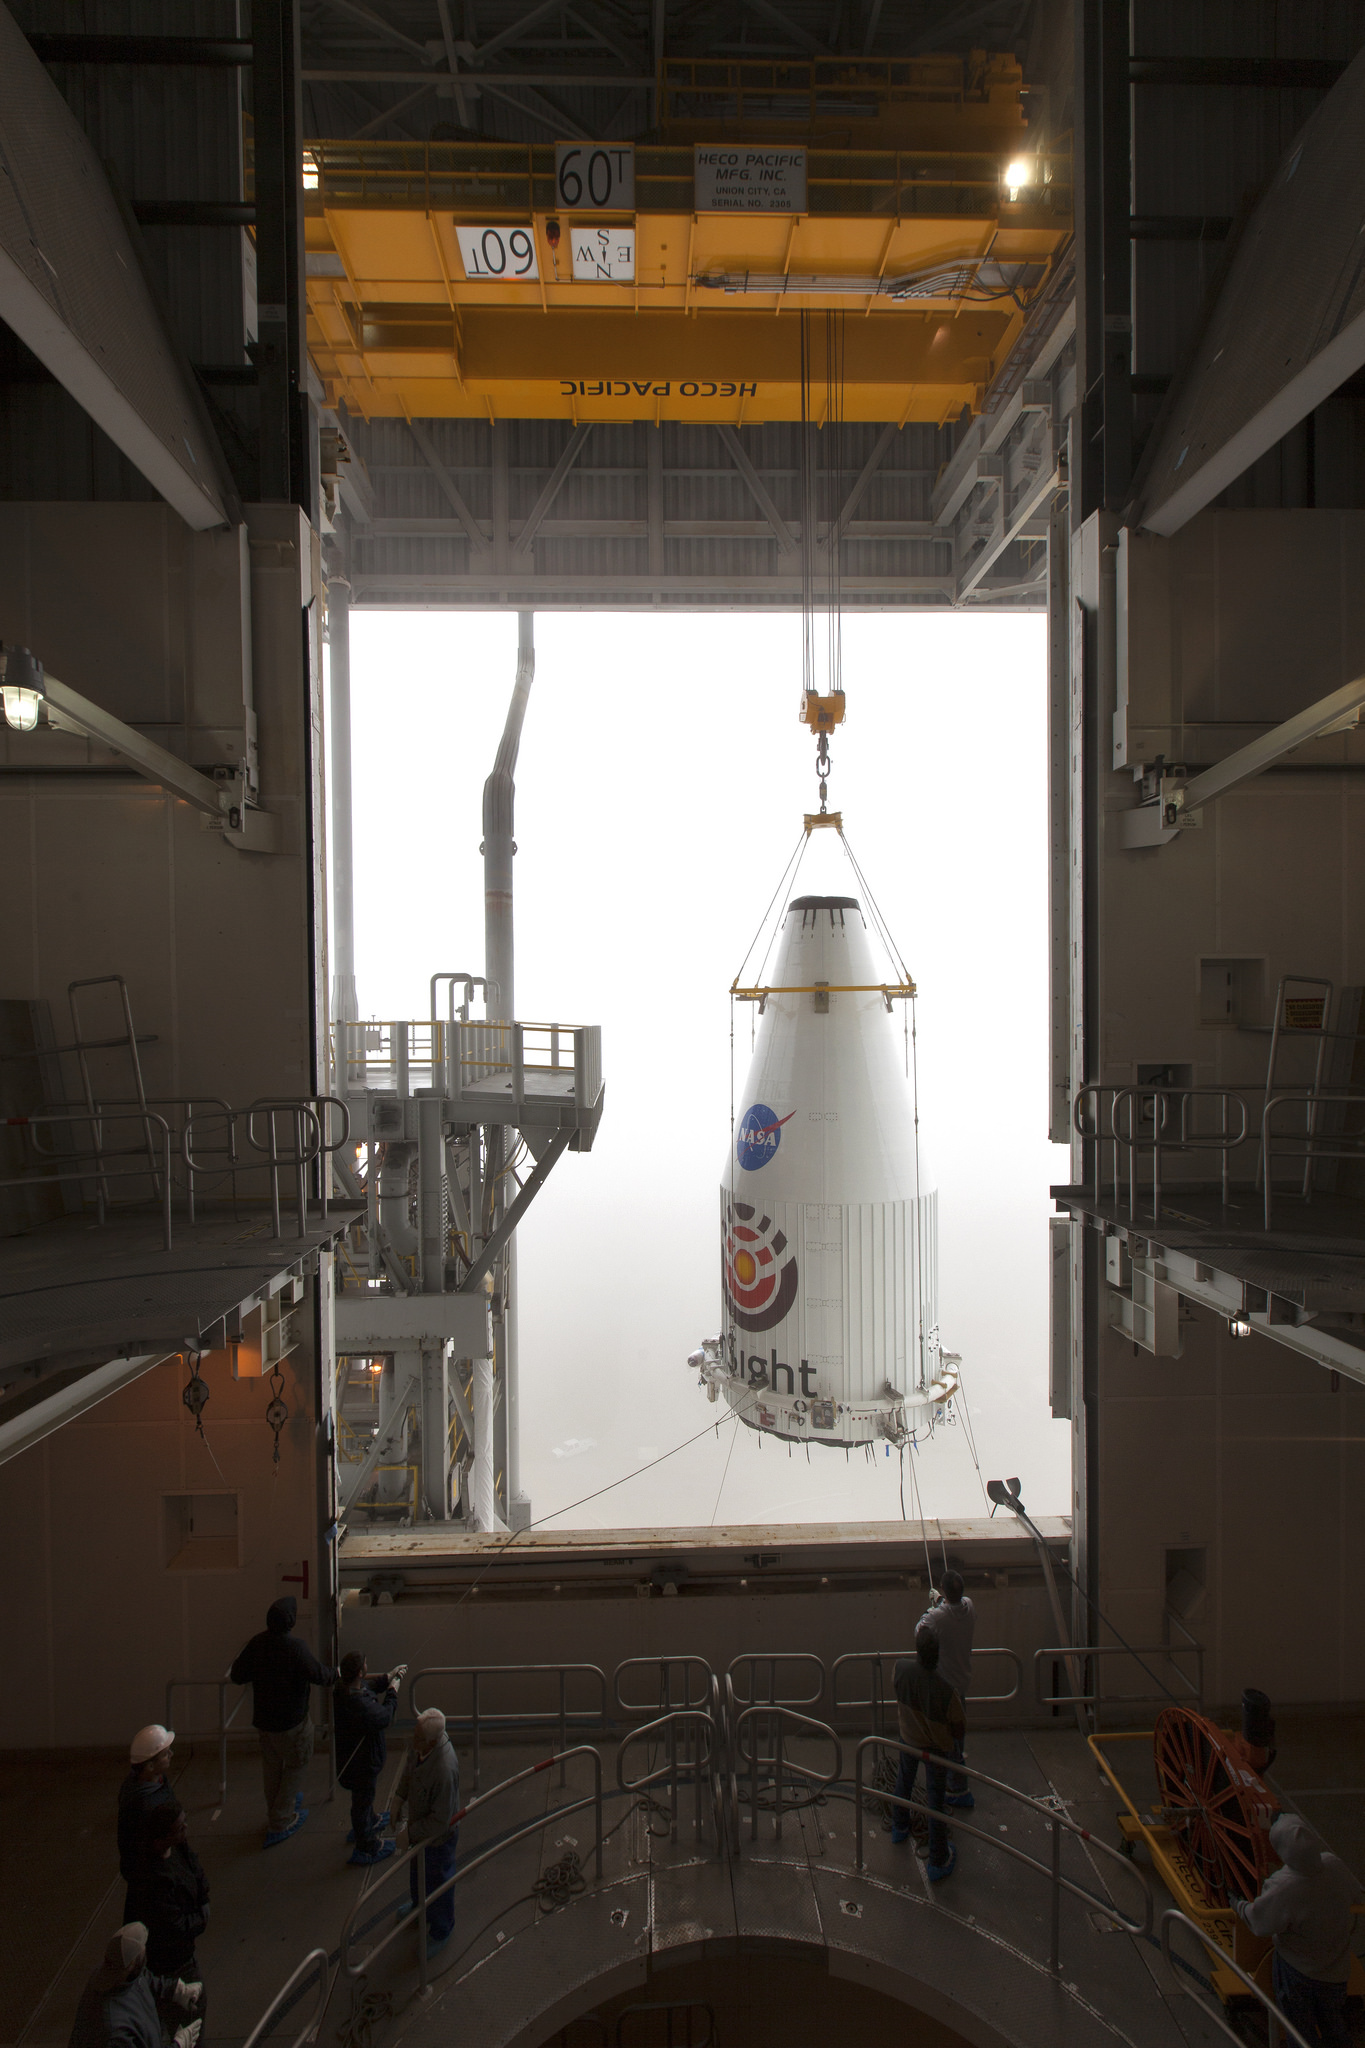

InSight Payload Fairing Lift and Mate

The payload fairing of the Atlas V rocket that would launch NASA’s InSight lander to Mars is lifted up so that it can be mated to the top of the rocket.

The lift-mate process took place at Vandenberg Air Force Base in California.

JPL, a division of Caltech in Pasadena, California, manages the InSight Project for NASA’s Science Mission Directorate, Washington. Lockheed Martin Space, Denver, built the spacecraft. InSight is part of NASA s Discovery Program, which is managed by NASA’s Marshall Space Flight Center in Huntsville, Alabama.

Credit: NASA/JPL-Caltech/Photo Leif Heimbold